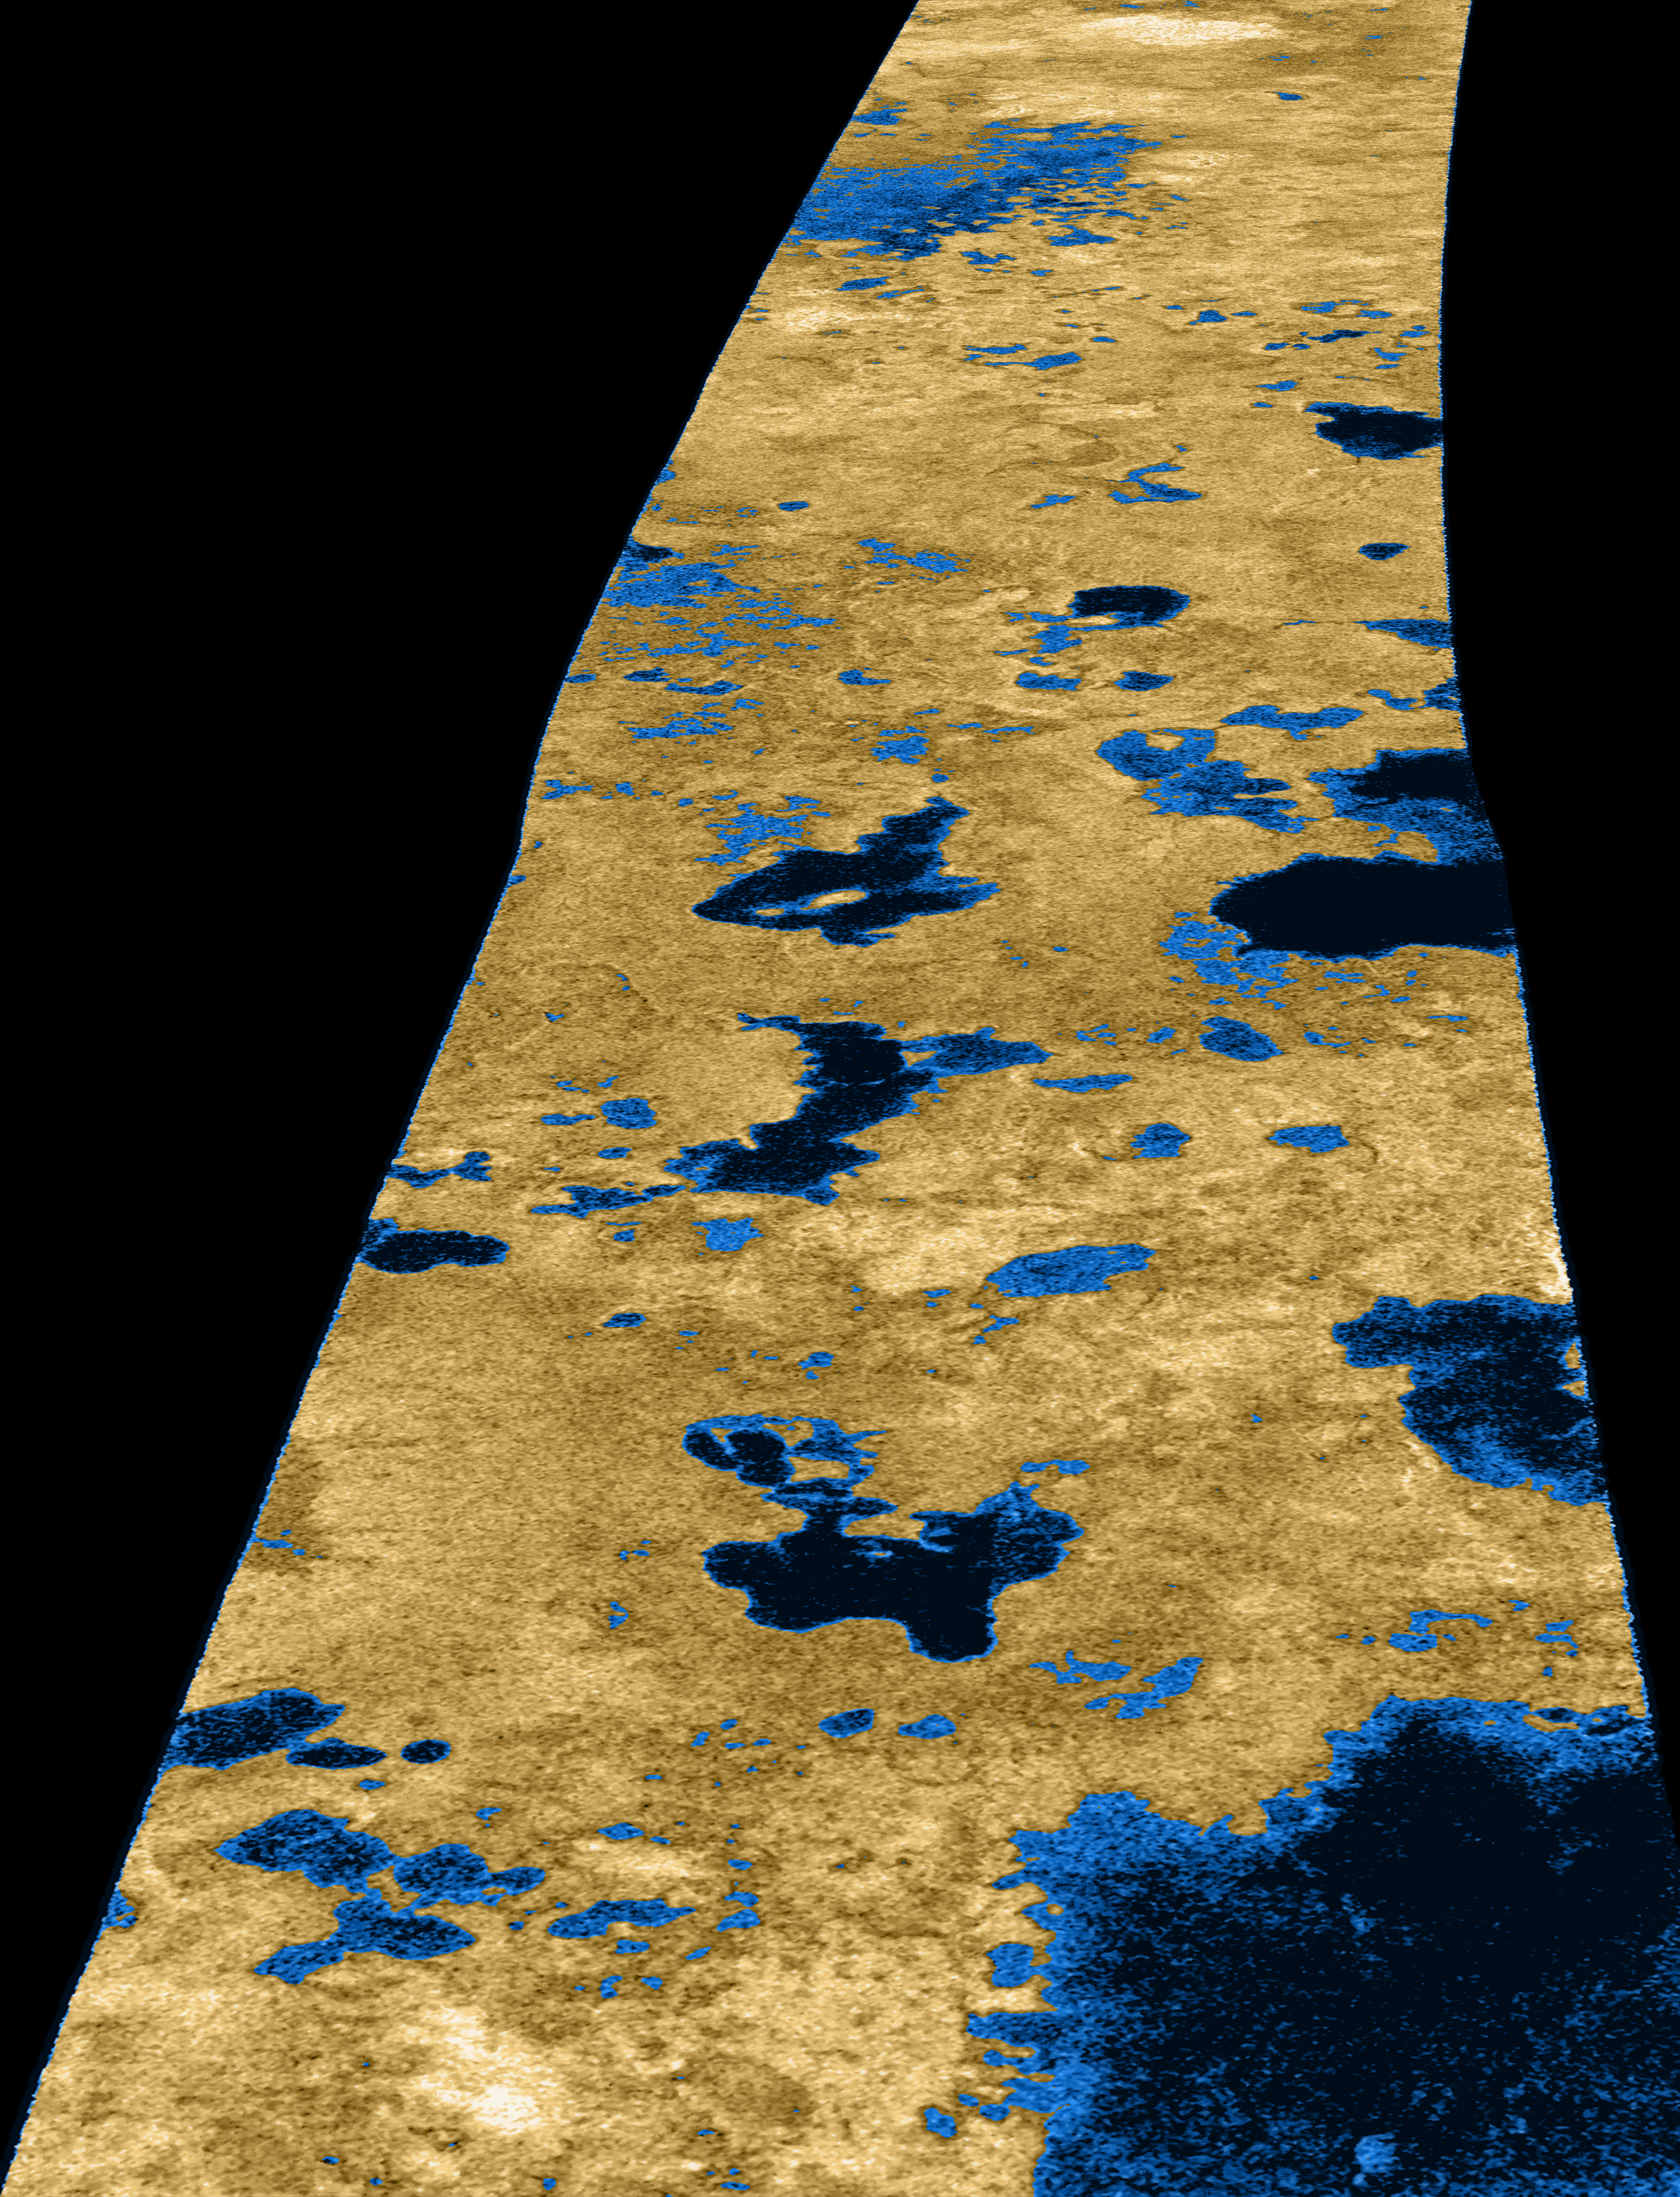

Liquid Lakes on Titan

The existence of oceans or lakes of liquid methane on Saturn’s moon Titan was predicted more than 20 years ago. But with a dense haze preventing a closer look it has not been possible to confirm their presence. Until the Cassini flyby of July 22, 2006, that is.

Radar imaging data from the flyby, published this week in the journal Nature, provide convincing evidence for large bodies of liquid. This image, used on the journal’s cover, gives a taste of what Cassini saw. Intensity in this colorized image is proportional to how much radar brightness is returned, or more specifically, the logarithm of the radar backscatter cross-section. The colors are not a representation of what the human eye would see.

The lakes, darker than the surrounding terrain, are emphasized here by tinting regions of low backscatter in blue. Radar-brighter regions are shown in tan. The strip of radar imagery is foreshortened to simulate an oblique view of the highest latitude region, seen from a point to its west.

This radar image was acquired by the Cassini radar instrument in synthetic aperture mode on July 22, 2006. The image is centered near 80 degrees north, 35 degrees west and is about 140 kilometers (84 miles) across. Smallest details in this image are about 500 meters (1,640 feet) across.

The Cassini-Huygens mission is a cooperative project of NASA, the European Space Agency and the Italian Space Agency. The Jet Propulsion Laboratory, a division of the California Institute of Technology in Pasadena, manages the mission for NASA’s Science Mission Directorate, Washington, D.C. The Cassini orbiter was designed, developed and assembled at JPL. The radar instrument was built by JPL and the Italian Space Agency, working with team members from the United States and several European countries.

Credit: NASA/JPL-Caltech/USGS